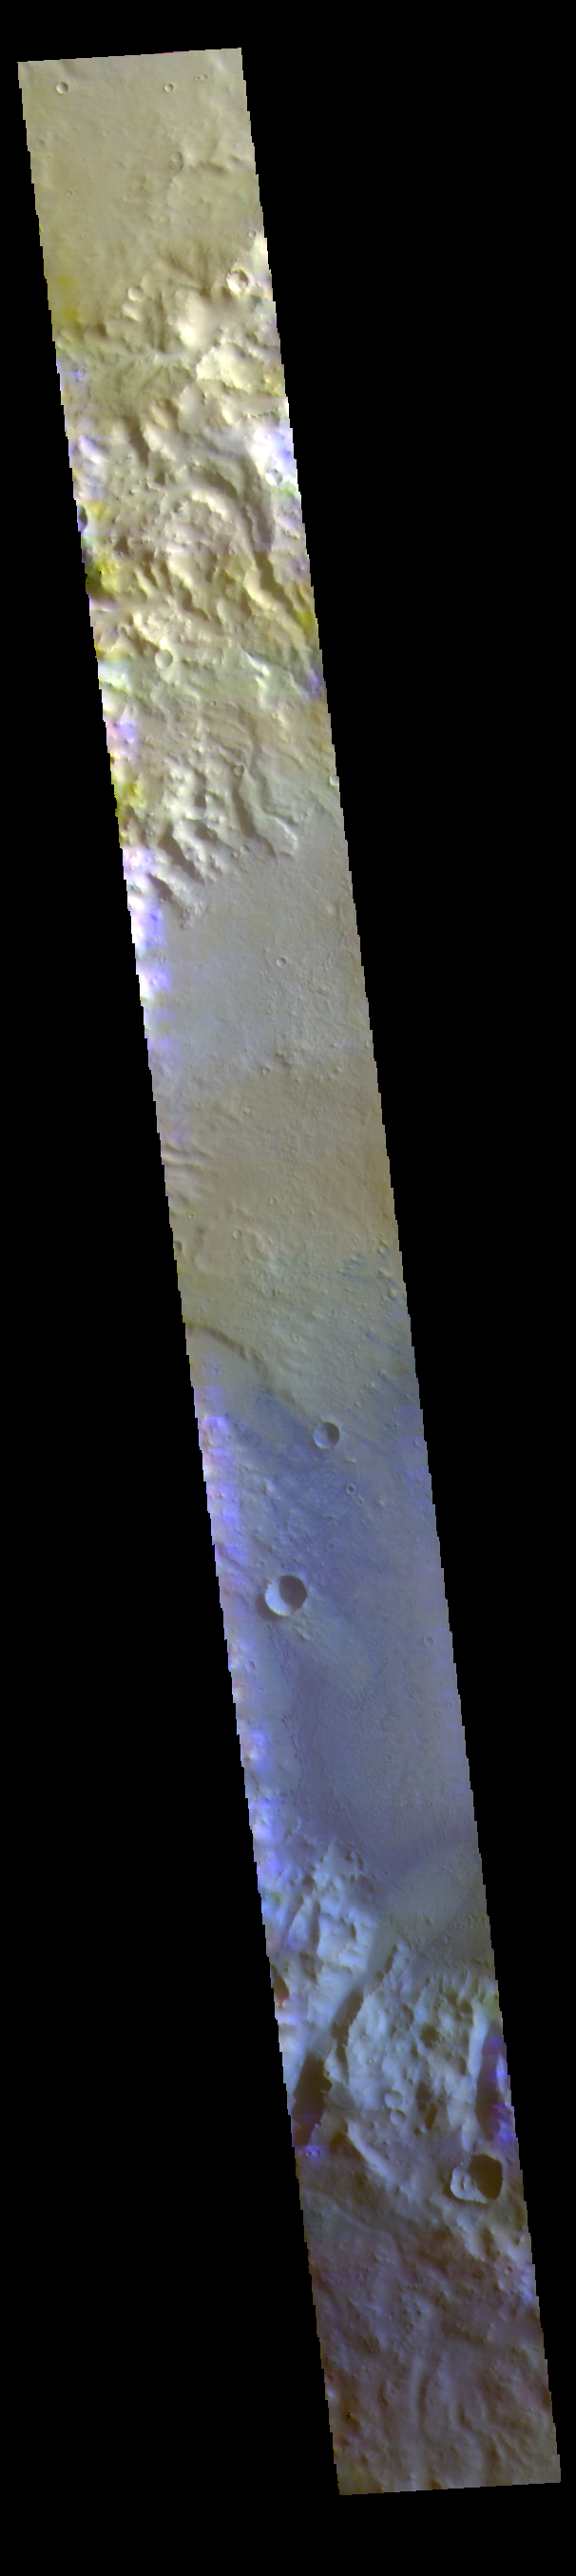

Dawes Crater – False Color

The THEMIS VIS camera contains 5 filters. The data from different filters can be combined in multiple ways to create a false color image. These false color images may reveal subtle variations of the surface not easily identified in a single band image. Today’s false color image shows part of Dawes Crater. Dawes Crater is located in Terra Sabaea and is 185 km (115 miles) in diameter.

Credit: NASA/JPL-Caltech/ASU